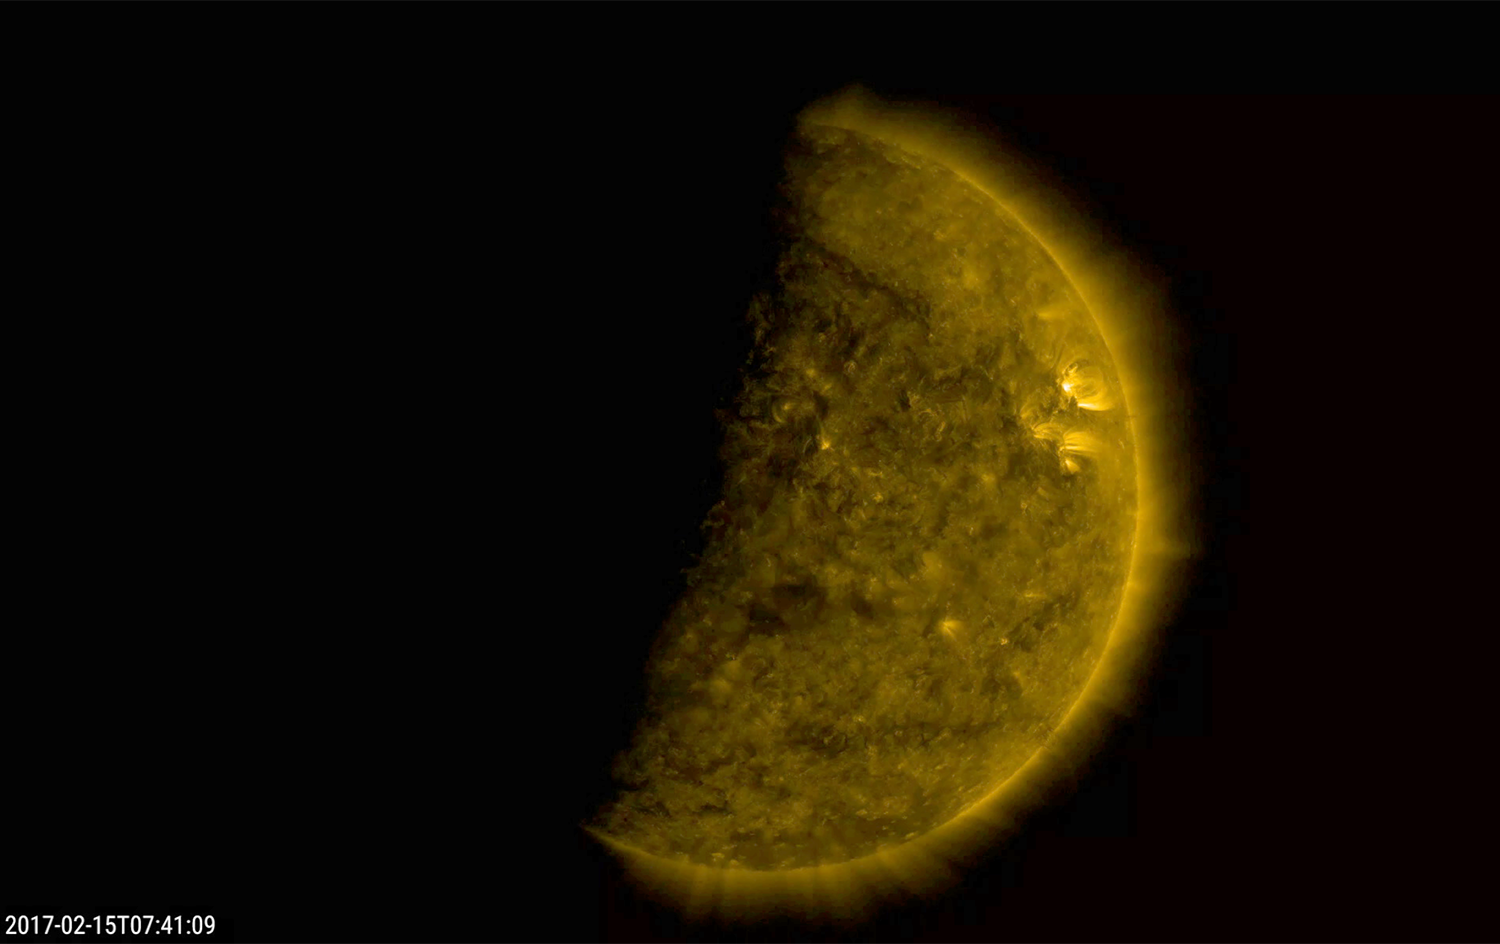

Earth Eclipses the Sun

Several times a day for a few days the Earth completely blocked the Sun for about an hour due to NASA’s Solar Dynamics Observatory’s orbital path (Feb. 15, 2017). The edge of the Earth is not crisp, but kind of fuzzy due to Earth’s atmosphere. The entire video clip here shows the ending of one such eclipse over — just seven minutes. The sun is shown in a wavelength of extreme ultraviolet light. These eclipses re-occur about every six months. The Moon blocks SDO’s view of the sun on occasion as well

Movies
PIA21461_Earth_Eclipses_Sun_big.mp4
PIA21461_Earth_Eclipses_Sun_sm.mp4

SDO is managed by NASA’s Goddard Space Flight Center, Greenbelt, Maryland, for NASA’s Science Mission Directorate, Washington. Its Atmosphere Imaging Assembly was built by the Lockheed Martin Solar Astrophysics Laboratory (LMSAL), Palo Alto, California.

Credit: NASA/GSFC/Solar Dynamics Observatory